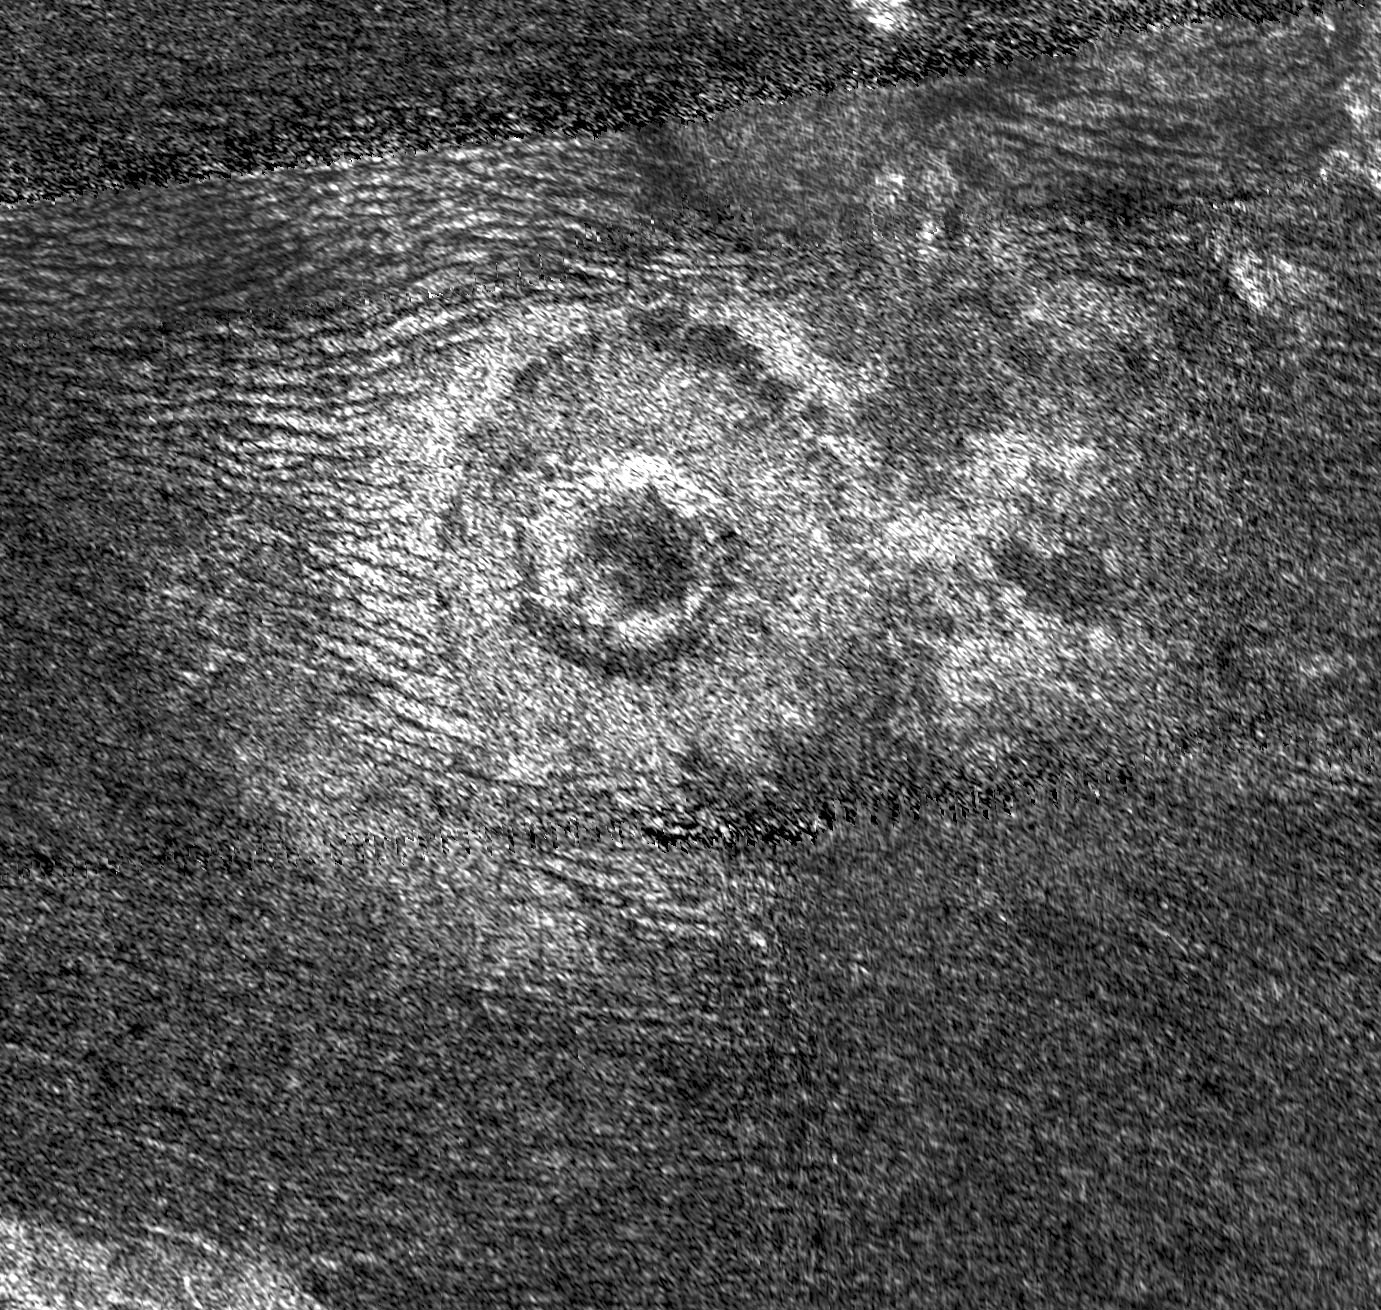

A New Crater for Titan

Impact craters are rare on Titan. Until recently only seven had been identified definitely on Titan, so it was exciting when Cassini’s Titan Radar Mapper imaged an eighth impact crater on June 21, 2011. This newly discovered crater is about 25 miles (40 kilometers) in diameter and is surrounded by a continuous blanket of ejecta (material thrown out from the crater) that appears bright to radar and extends roughly 10 to 12 miles (15 to 20 kilometers) beyond the rim. With its well-preserved ejecta and steep inward-facing walls, the new crater resembles the two other freshest known craters on Titan: Sinlap, seen in the radar image of February 2005 (PIA07368), and Ksa, seen in September 2006 (PIA08737) and imaged again in this latest flyby. One difference is that Sinlap and the new crater seem to have flat, largely featureless floors, but Ksa has a bright central peak.

Dunes, visible as dark lines on the left of the image, have been swept toward the crater by the winds of Titan. These dunes have encroached very little onto the bright ejecta, compared to those on Ksa where more than a third of the ejecta blanket on its western edge is covered by dunes.

While Saturn’s other moons have many thousands of craters, Titan has very few. One reason is that Titan’s dense atmosphere burns up the smaller impacting bodies before they can reach the surface. The craters that do form are often hard to recognize or disappear entirely as they are eroded over time by geological processes such as the wind-driven motion of sand and, possibly, icy volcanism.

This synthetic-aperture radar (SAR) image, centered at 12 degrees north latitude and 45 degrees west longitude, measures 150 miles (242 kilometers) high by 160 miles (257 kilometers) wide, with resolution of about 350 meters per pixel; north is at the top, and the image is illuminated from the bottom. Incidence angle varies from 15 to 25 degrees.

The Cassini-Huygens mission is a cooperative project of NASA, the European Space Agency and the Italian Space Agency. NASA’s Jet Propulsion Laboratory, a division of the California Institute of Technology in Pasadena, manages the mission for NASA’s Science Mission Directorate, Washington, DC. The Cassini orbiter was designed, developed and assembled at JPL. The radar instrument was built by JPL and the Italian Space Agency, working with team members from the United States and several European countries.

Credit: NASA/JPL-Caltech/ASI